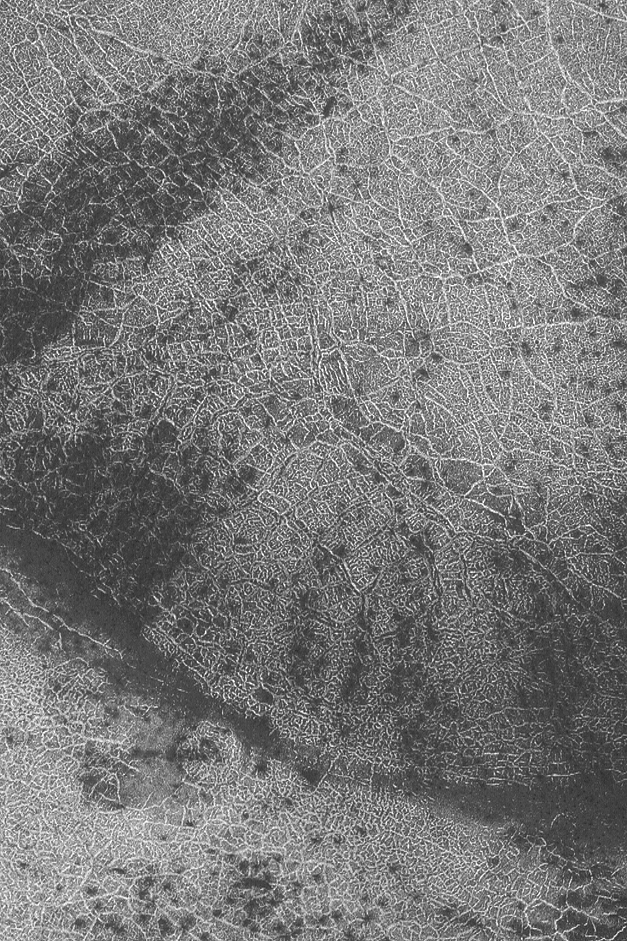

Martian City Map

30 May 2004
Seasonal frost can enhance the view from orbit of polar polygonal patterns on the surface of Mars. Sometimes these patterns look something like a city map, or the view from above a city lit-up at night. This Mars Global Surveyor (MGS) Mars Orbiter Camera (MOC) image shows an example from the south polar region near 80.7°S, 70.6°W. Polar polygons on Mars are generally believed, though not proven, to be the result of freeze/thaw cycles of ice occurring within the upper few meters (several yards) of the martian subsurface. The image shown here covers an area about 3 km (1.9 mi) across; sunlight illuminates the scene from the upper left.

Credit: NASA/JPL/Malin Space Science Systems